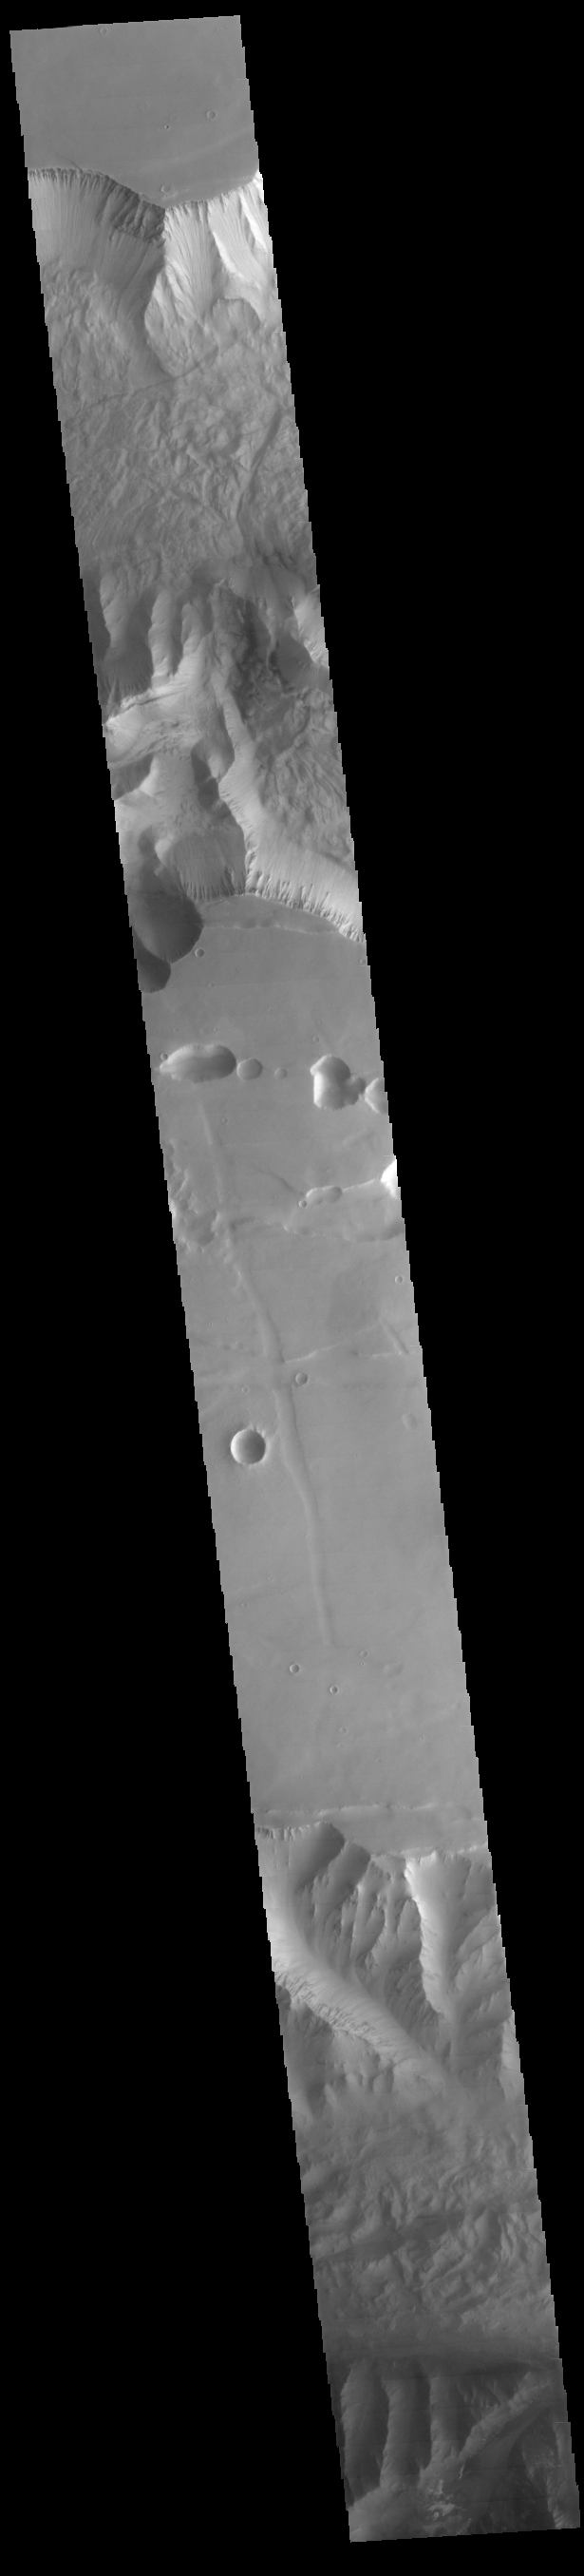

Tithonium and Ius Chasmata

This VIS image crosses both Tithonium and Ius Chasma.

Credit: NASA/JPL-Caltech/ASU